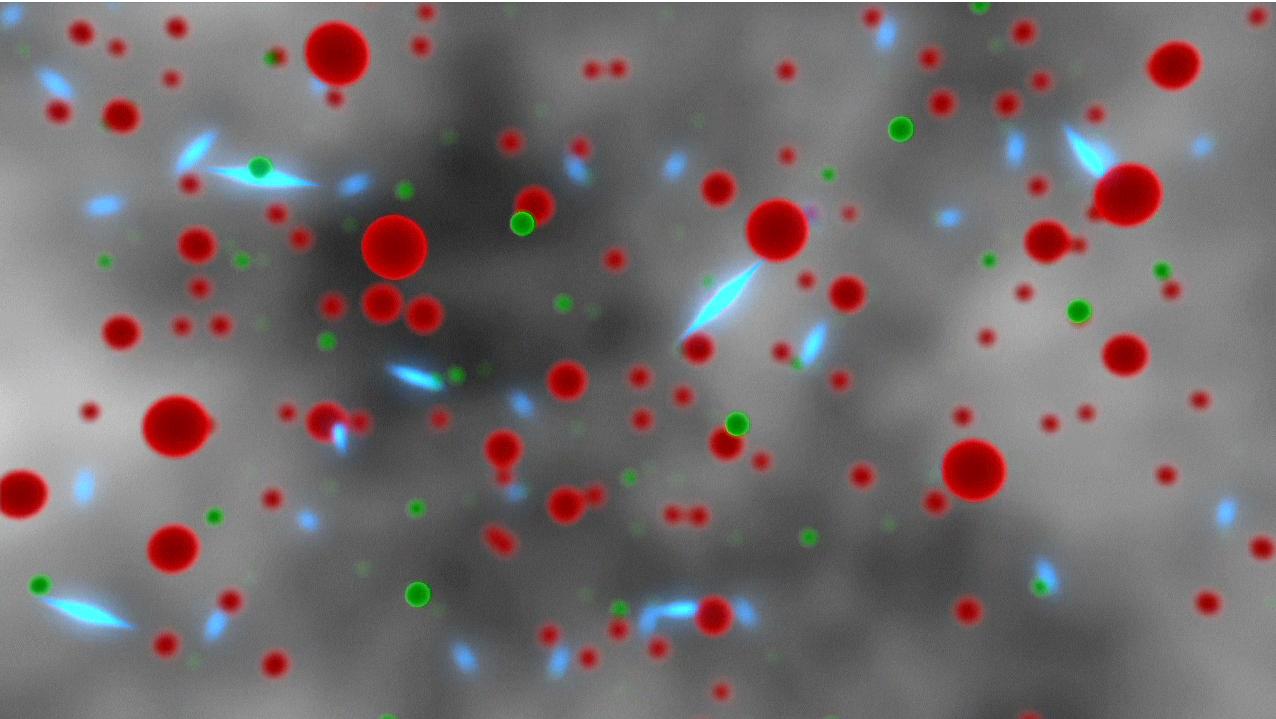

A Journey of Light Through Space and Time

This artist’s animation depicts the “life” of a photon, or particle of light, as it travels across space and time, from the very early universe to the Planck satellite. By creating maps of the oldest light in the universe, Planck scientists are learning about the epic journey of light through the cosmos. The mission’s maps showing this ancient light, called the cosmic microwave background, have revealed the most precise information yet about the universe’s fundamental traits, such as its age, contents and the seeds of all structure, without which we would not exist.

The light’s journey begins just moments after the big bang that created our universe 13.8 billion years ago. At that time, the universe was a hot plasma of electrons, protons and photons (green and red balls, and blue linear particles, respectively). The light repeatedly bounces off electrons, and as result can’t travel very far. Later, about 370,000 years after the big bang, the universe cools enough for the electrons and protons to get together to form hydrogen atoms. Electrons no longer get in the way of the light, and it is free to travel.

The light passes through the “dark ages” of the universe before stars and galaxies form, then witnesses the early stages of star and galaxy formation. It travels by large clusters of galaxies, whose gravity causes the path of the light to bend. Also influencing the light’s tour are electrons in hot gas trapped in galaxy clusters. These electrons once again scatter the light, but not to the degree experienced in the very early universe.

As the universe expands during this time, the energy of the photons drops, shifting to longer wavelengths. By the time the photons reach Planck, they have shifted to low-energy microwaves. In this animation, that process of shifting to lower energies, called “red-shifting” is represented by a change in color from blue to red, since blue light is higher in energy than red.

Eventually, the light reaches the Planck satellite, which orbits in a stable position called the Lagrange point, 1.5 million kilometers (930,000 miles) from Earth. Planck scans the sky continuously, picking up the glow of the ancient light all around us, creating maps like the one shown at the end of the animation behind Earth. Scientists decipher patterns in this map, which reveal clues about what our universe is made of and how it came to be.

Planck is a European Space Agency mission, with significant participation from NASA. NASA’s Planck Project Office is based at NASA’s Jet Propulsion Laboratory, Pasadena, Calif. JPL contributed mission-enabling technology for both of Planck’s science instruments. European, Canadian and U.S. Planck scientists work together to analyze the Planck data.

Credit: NASA/JPL-Caltech